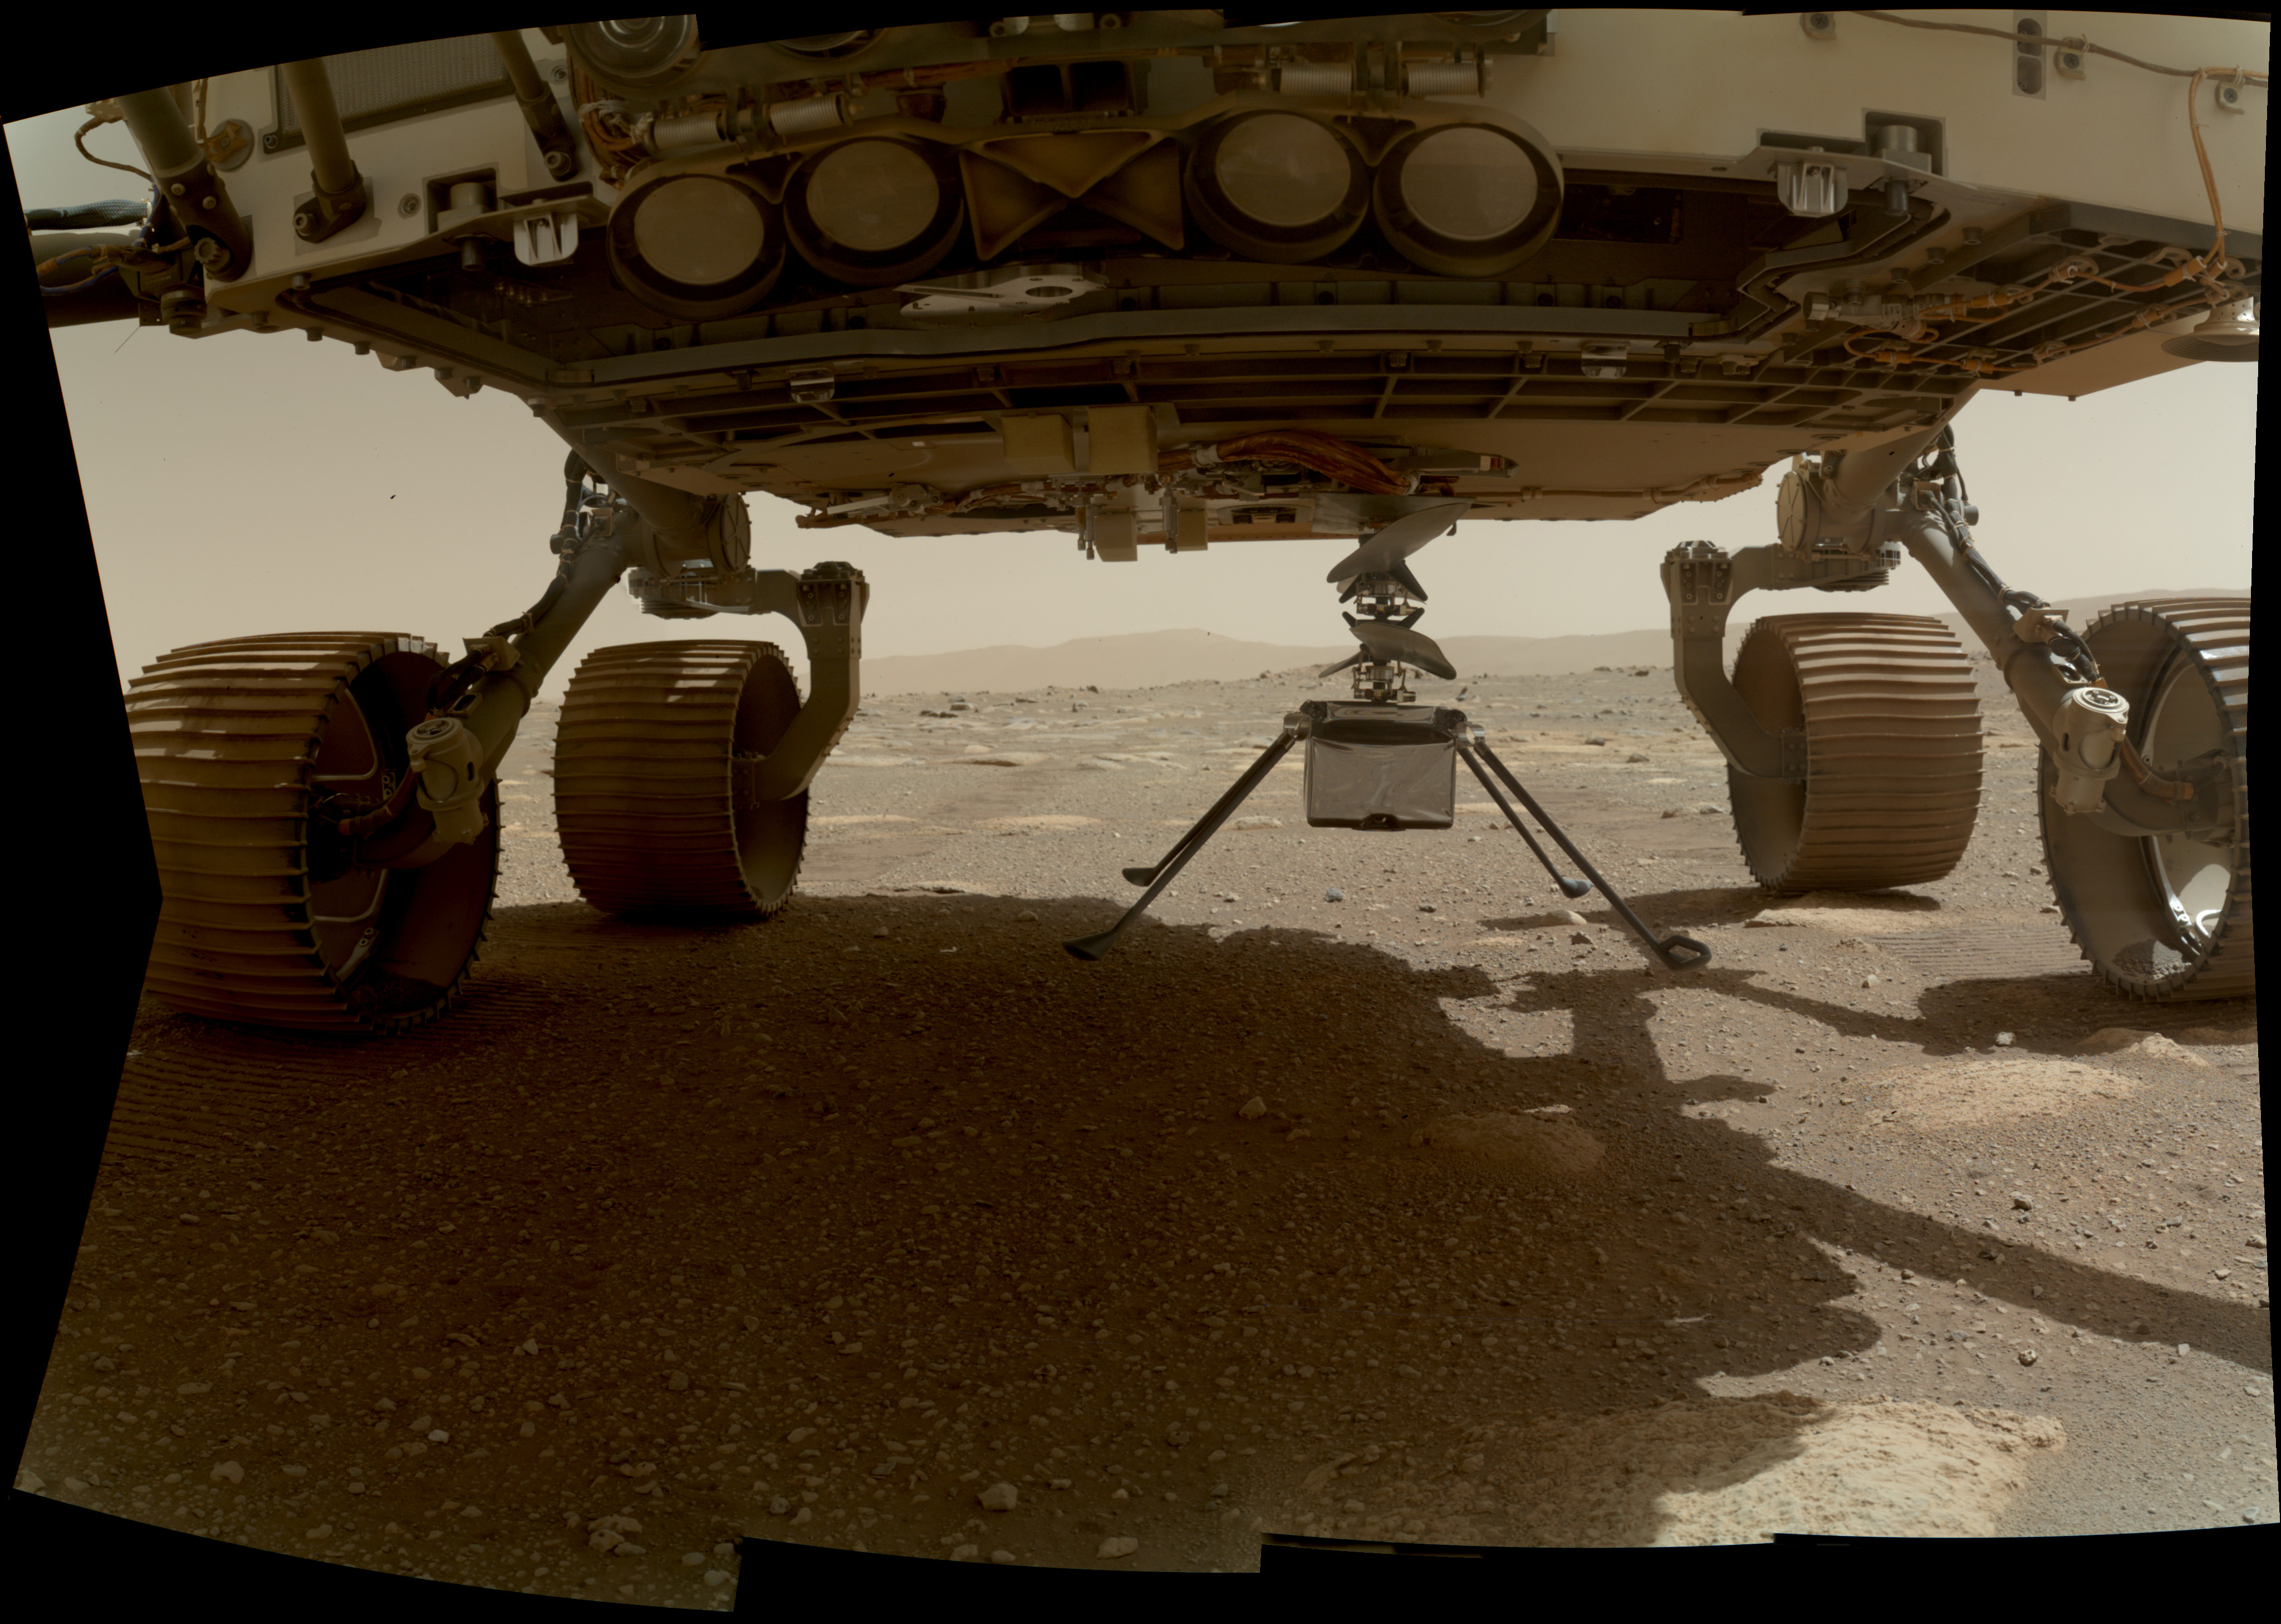

Ingenuity Helicopter is Ready to Drop

NASA’s Ingenuity helicopter can be seen here with all four of its legs deployed before dropping from the belly of the Perseverance rover on March 30, 2021, the 39th Martian day, or sol, of the mission. This image was taken by the WATSON (Wide Angle Topographic Sensor for Operations and eNgineering) camera on the SHERLOC (Scanning Habitable Environments with Raman and Luminescence for Organics and Chemicals) instrument, located at the end of the rover’s long robotic arm.

NASA’s Jet Propulsion Laboratory built and manages operations of Perseverance and Ingenuity for the agency. Caltech in Pasadena, California, manages JPL for NASA. WATSON was built by Malin Space Science Systems (MSSS) in San Diego and is operated jointly by MSSS and JPL.

The Mars helicopter technology demonstration activity is supported by NASA’s Science Mission Directorate, the NASA Aeronautics Research Mission Directorate, and the NASA Space Technology Mission Directorate.

A key objective for Perseverance’s mission on Mars is astrobiology, including the search for signs of ancient microbial life. The rover will characterize the planet’s geology and past climate, pave the way for human exploration of the Red Planet, and be the first mission to collect and cache Martian rock and regolith (broken rock and dust).

Subsequent NASA missions, in cooperation with ESA (European Space Agency), would send spacecraft to Mars to collect these sealed samples from the surface and return them to Earth for in-depth analysis.

The Mars 2020 Perseverance mission is part of NASA’s Moon to Mars exploration approach, which includes Artemis missions to the Moon that will help prepare for human exploration of the Red Planet.

Credit: NASA/JPL-Caltech/MSSS